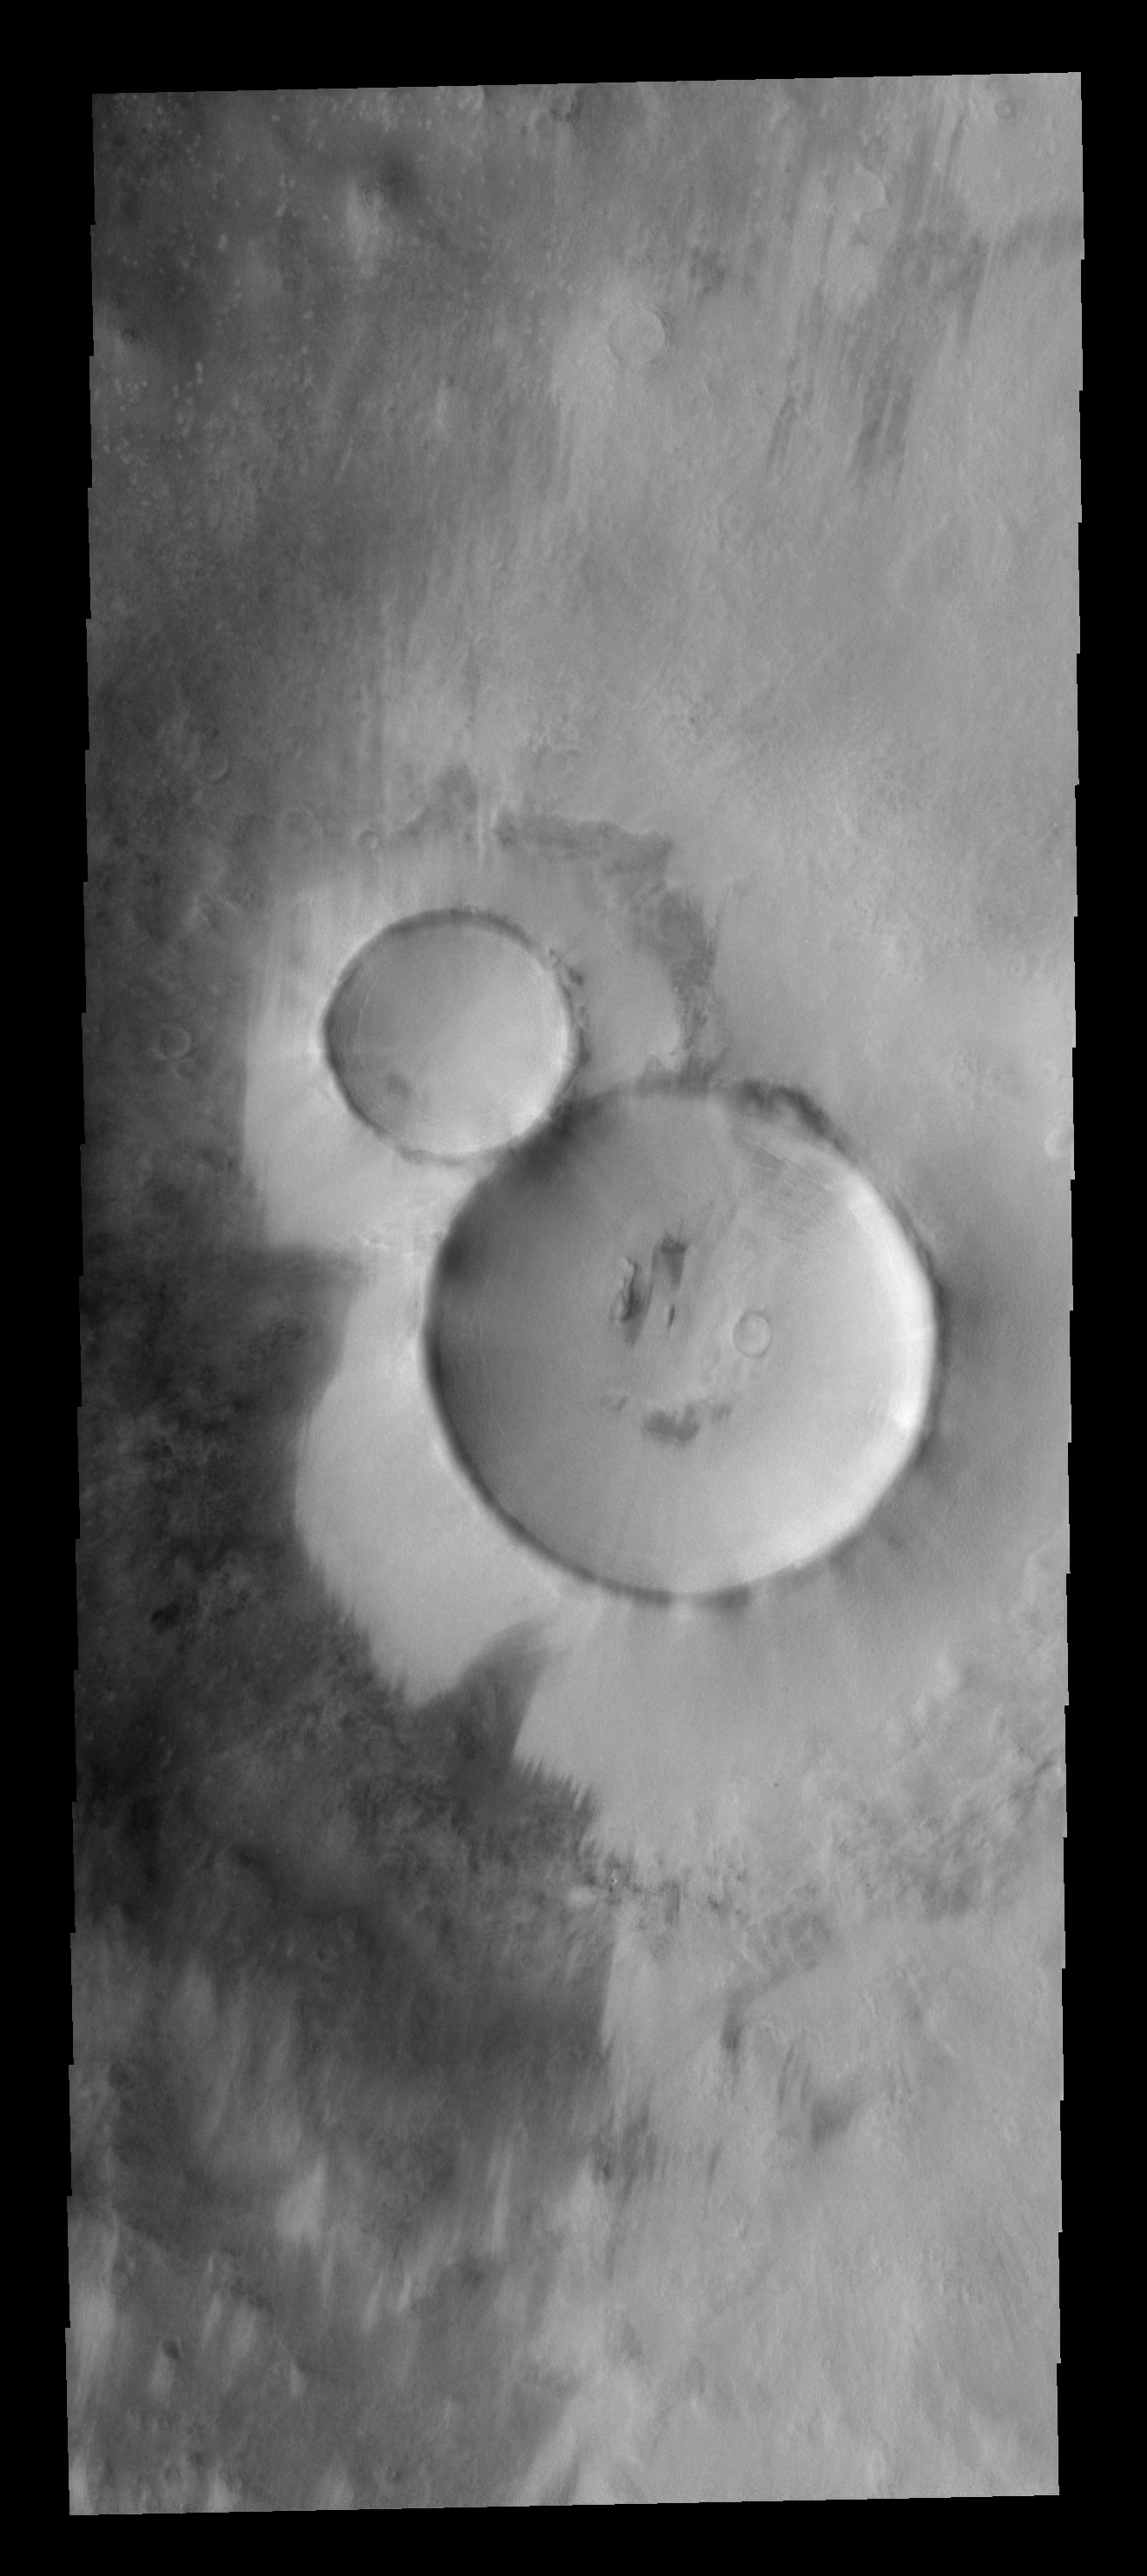

THEMIS ART #79

These side by side craters look like the perfect snowman.

Image information: VIS instrument. Latitude 70.4N, Longitude 341.3E. 20 meter/pixel resolution.

Please see the THEMIS Data Citation Note for details on crediting THEMIS images.

Note: this THEMIS visual image has not been radiometrically nor geometrically calibrated for this preliminary release. An empirical correction has been performed to remove instrumental effects. A linear shift has been applied in the cross-track and down-track direction to approximate spacecraft and planetary motion. Fully calibrated and geometrically projected images will be released through the Planetary Data System in accordance with Project policies at a later time.

NASA’s Jet Propulsion Laboratory manages the 2001 Mars Odyssey mission for NASA’s Office of Space Science, Washington, D.C. The Thermal Emission Imaging System (THEMIS) was developed by Arizona State University, Tempe, in collaboration with Raytheon Santa Barbara Remote Sensing. The THEMIS investigation is led by Dr. Philip Christensen at Arizona State University. Lockheed Martin Astronautics, Denver, is the prime contractor for the Odyssey project, and developed and built the orbiter. Mission operations are conducted jointly from Lockheed Martin and from JPL, a division of the California Institute of Technology in Pasadena.

Credit: NASA/JPL/ASU